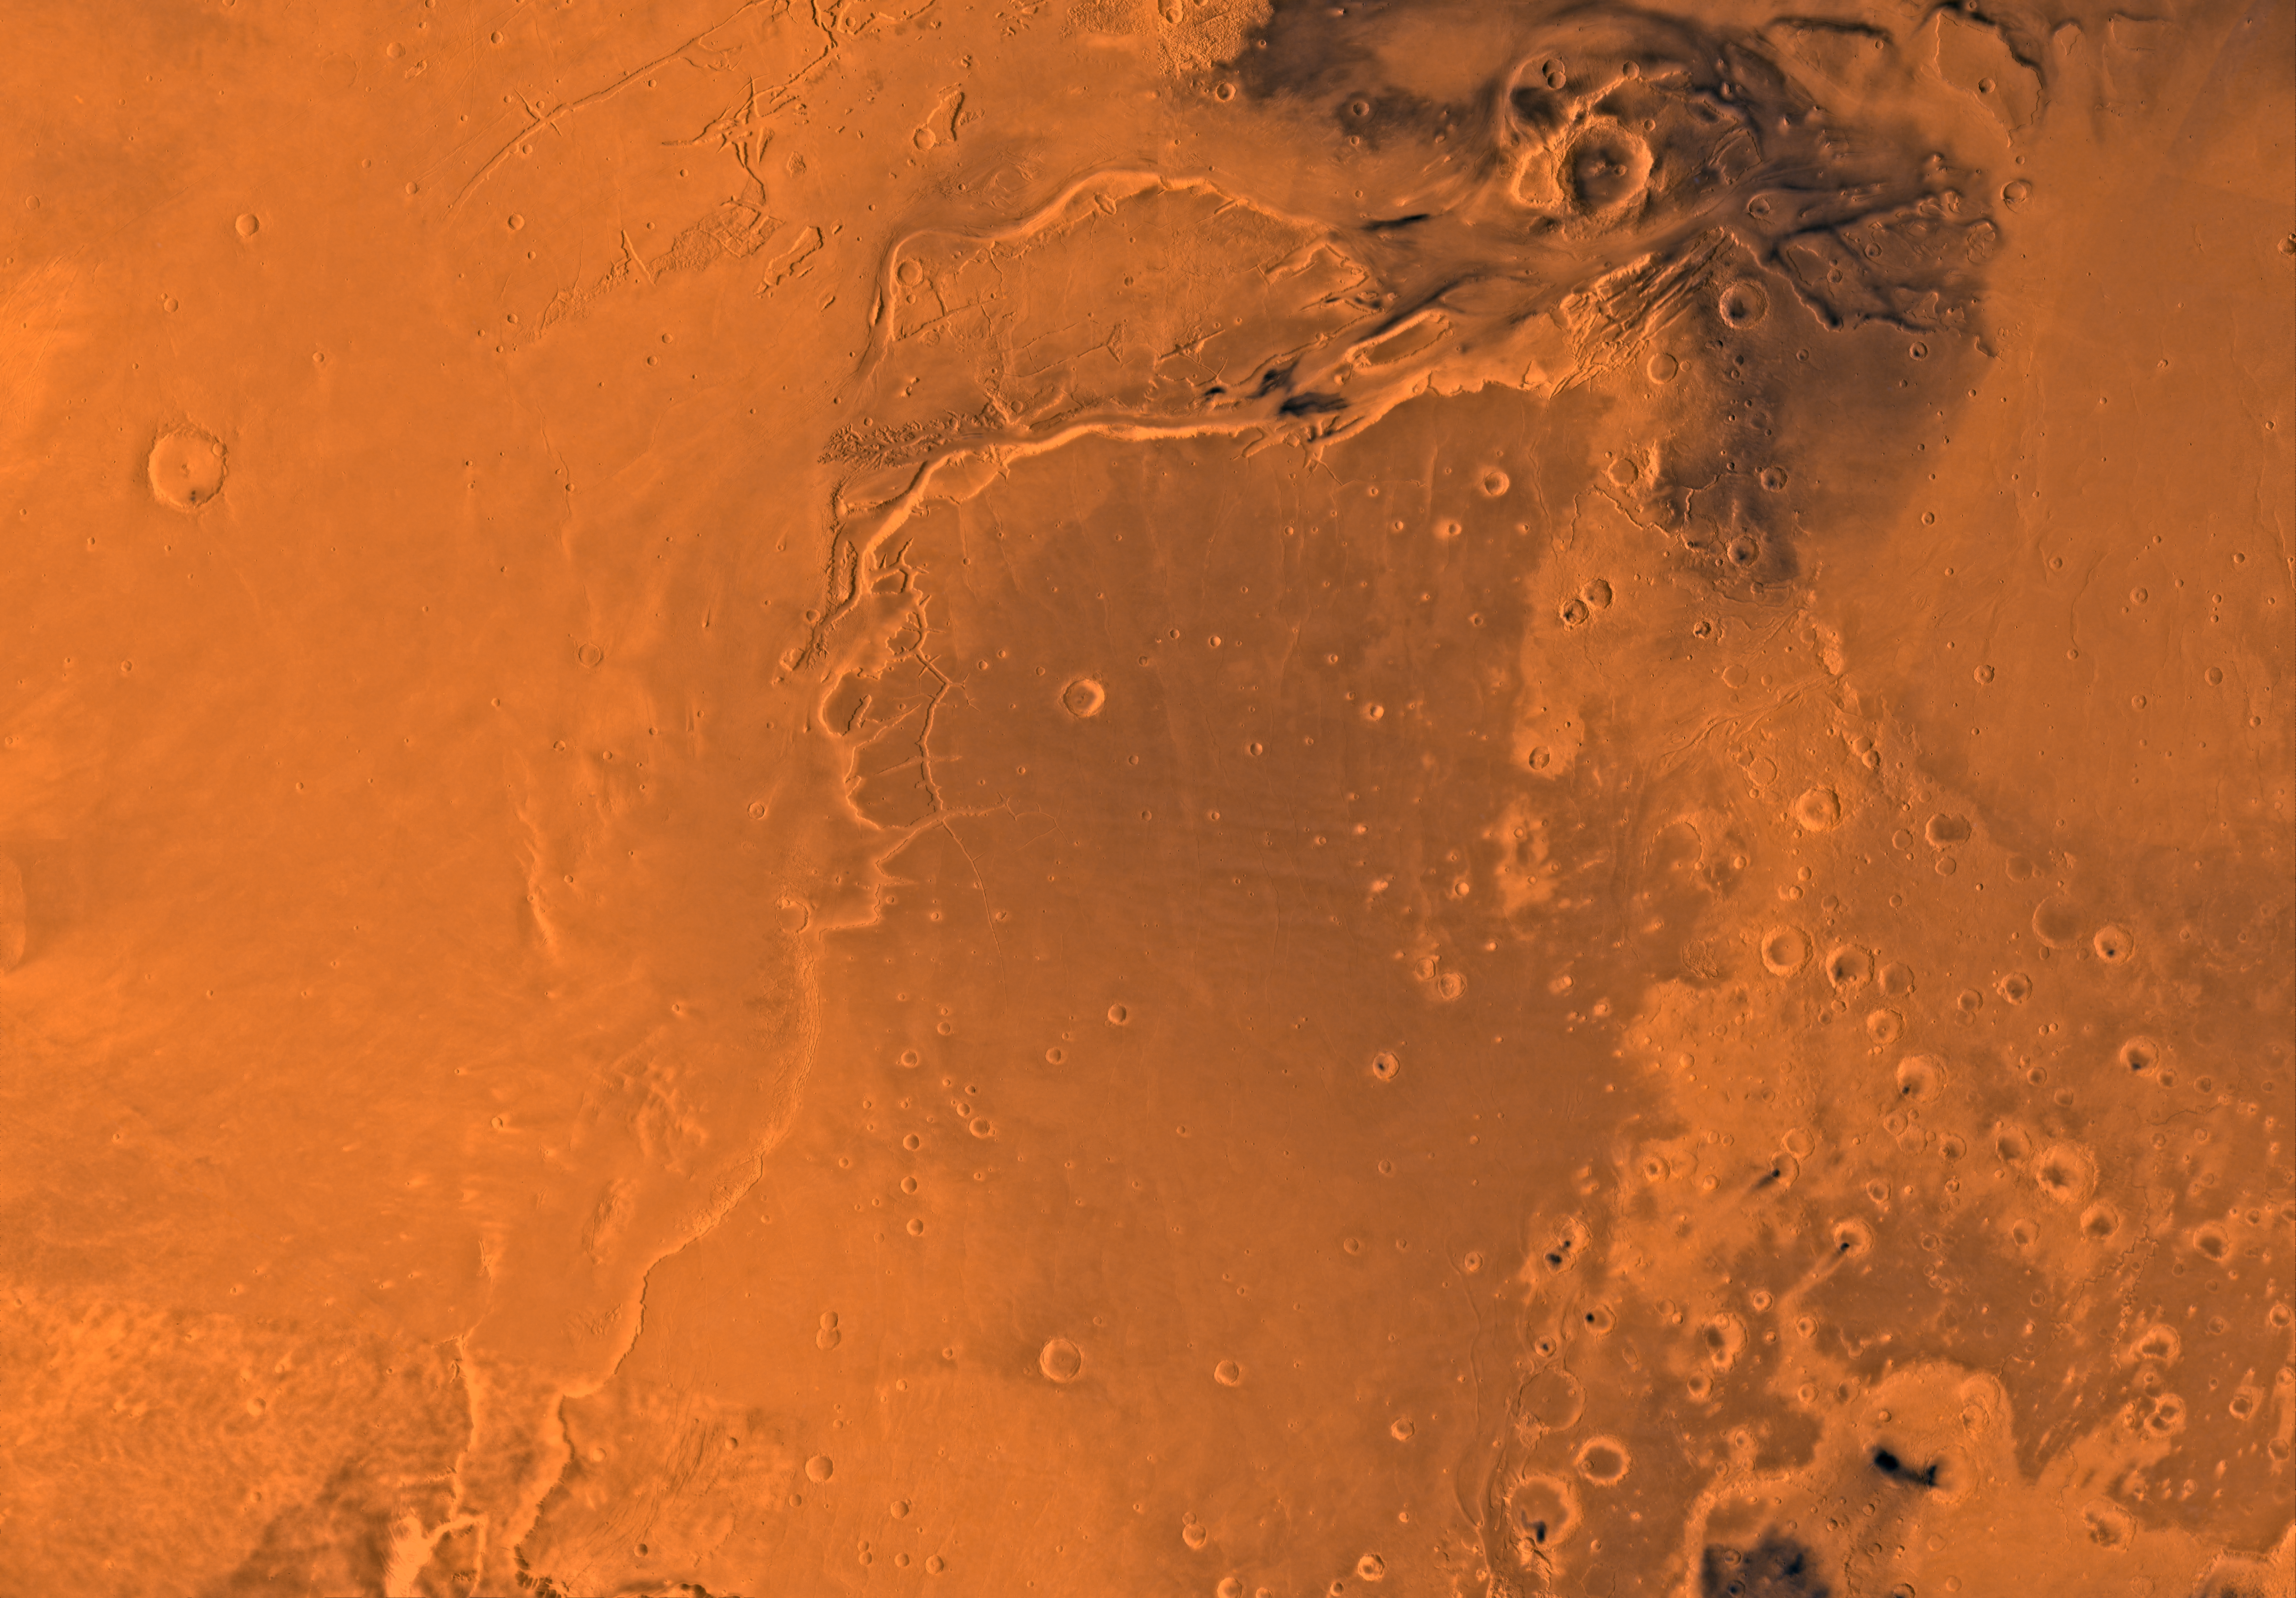

MC-10 Lanae Palus Region

Mars digital-image mosaic merged with color of the MC-10 quadrangle, Lanae Palus region of Mars. The western part is dominated by lava flows of the Tharsis region. The central part includes ridged terrain of Lunae Planum. The west and north borders of Lunae Planum are dissected by the large, relatively young outflow channel, Kasei Vallis, which terminates in Chryse Planitia. Latitude range 0 to 30 degrees, longitude range 45 to 90 degrees.

Credit: NASA/JPL/USGS